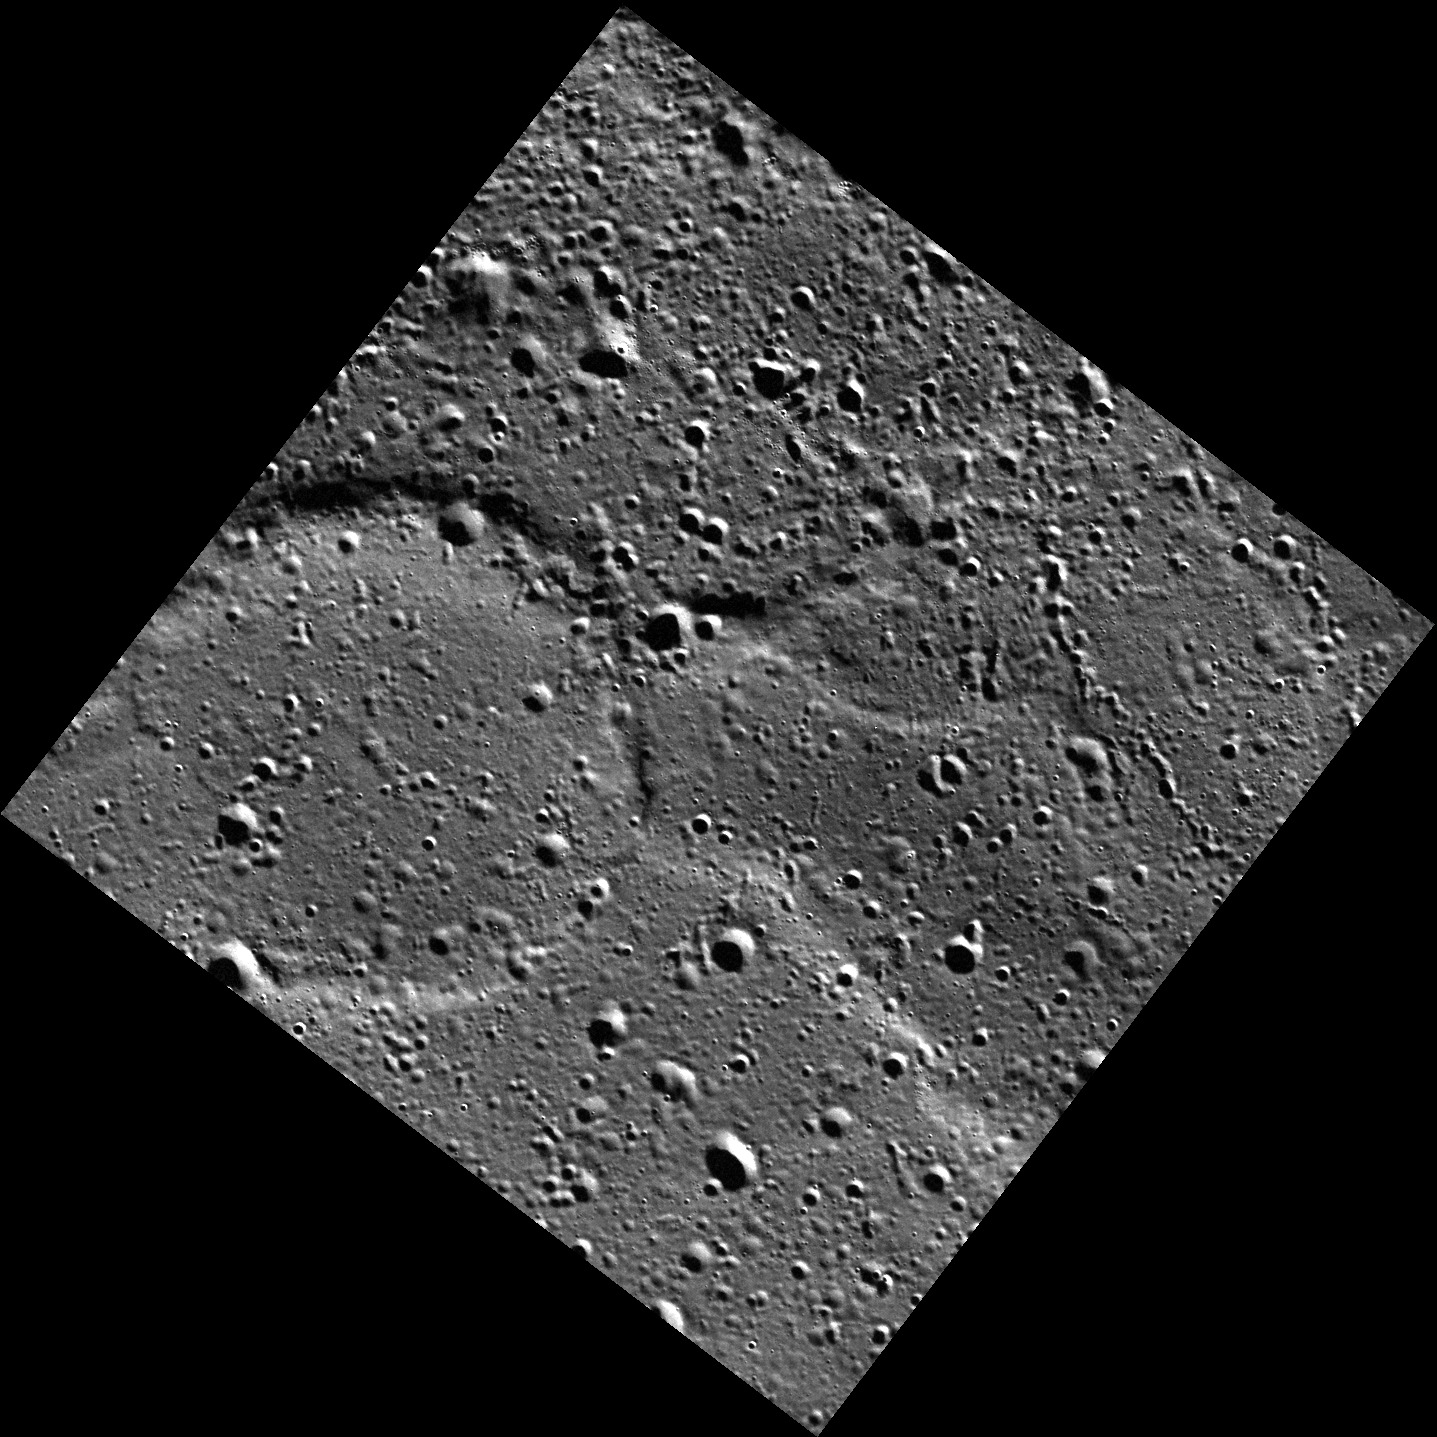

A Ring of Wrinkle Ridges

Within Mercury’s vast northern volcanic plains, compressional deformation is commonly localized by impact craters that were buried beneath lava flows. Today’s image highlights one of these buried “ghost” craters, where only this convergence of tectonic features (a wrinkle-ridge ring) hints at the presence of the hidden crater.

This image was acquired as part of MDIS’s high-resolution surface morphology base map. The surface morphology base map covers more than 99% of Mercury’s surface with an average resolution of 200 meters/pixel. Images acquired for the surface morphology base map typically are obtained at off-vertical Sun angles (i.e., high incidence angles) and have visible shadows so as to reveal clearly the topographic form of geologic features.

Date acquired: August 02, 2011
Image Mission Elapsed Time (MET): 220806441
Image ID: 583303
Instrument: Wide Angle Camera (WAC) of the Mercury Dual Imaging System (MDIS)
WAC filter: 7 (748 nanometers)
Center Latitude: 79.69°
Center Longitude: 102.3° E
Resolution: 67 meters/pixel
Scale: The “ghost crater” in this image is approximately 35 km (22 mi.) in diameter
Incidence Angle: 81.8°
Emission Angle: 1.2°
Phase Angle: 83.0°

The MESSENGER spacecraft is the first ever to orbit the planet Mercury, and the spacecraft’s seven scientific instruments and radio science investigation are unraveling the history and evolution of the Solar System’s innermost planet. MESSENGER acquired over 150,000 images and extensive other data sets. MESSENGER is capable of continuing orbital operations until early 2015.

For information regarding the use of images, see the MESSENGER image use policy.

Credit: NASA/Johns Hopkins University Applied Physics Laboratory/Carnegie Institution of Washington